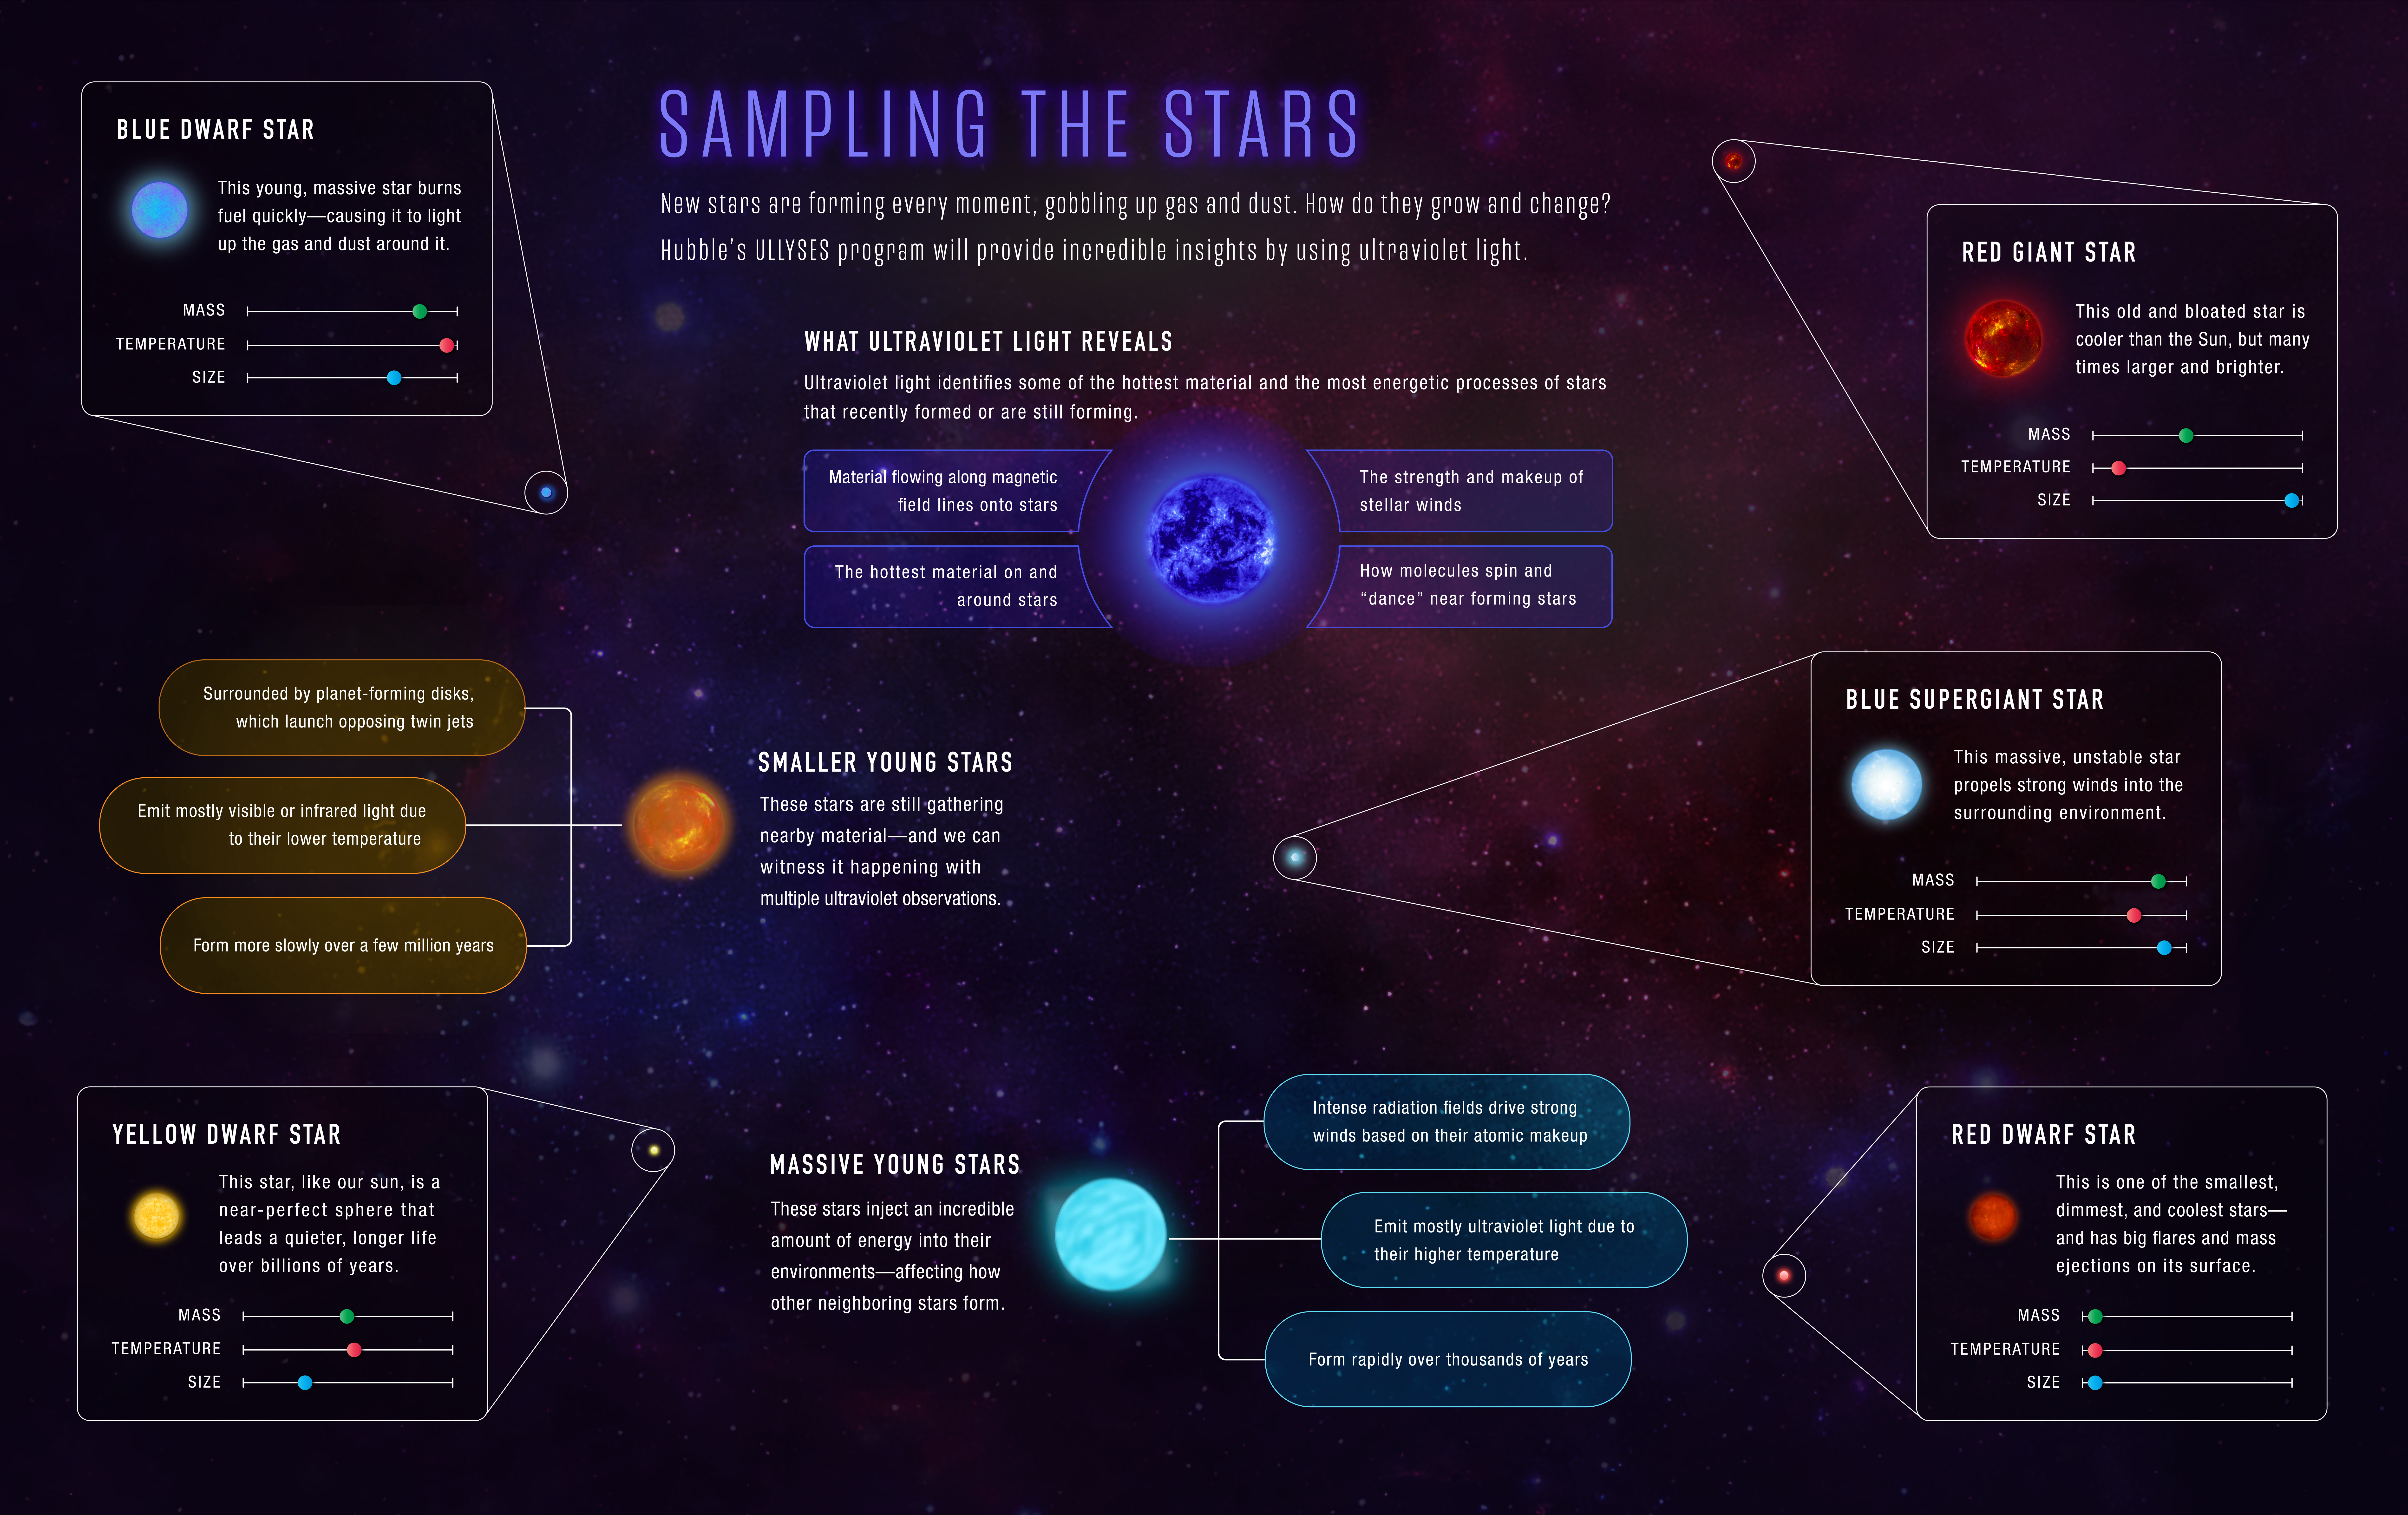

Sampling the Stars

Stars are forming every moment, gobbling up gas and dust. Precisely how do stars form? How do they grow and change? The Hubble Space Telescope’s Ultraviolet Legacy Library of Young Stars as Essential Standards (ULLYSES) produced an ultraviolet light dataset of young stars to provide incredible insights. Learn what we know about young stars – and the ultraviolet light they emit as they form.

Credit: NASA, ESA, and Z. Levy (STScI)